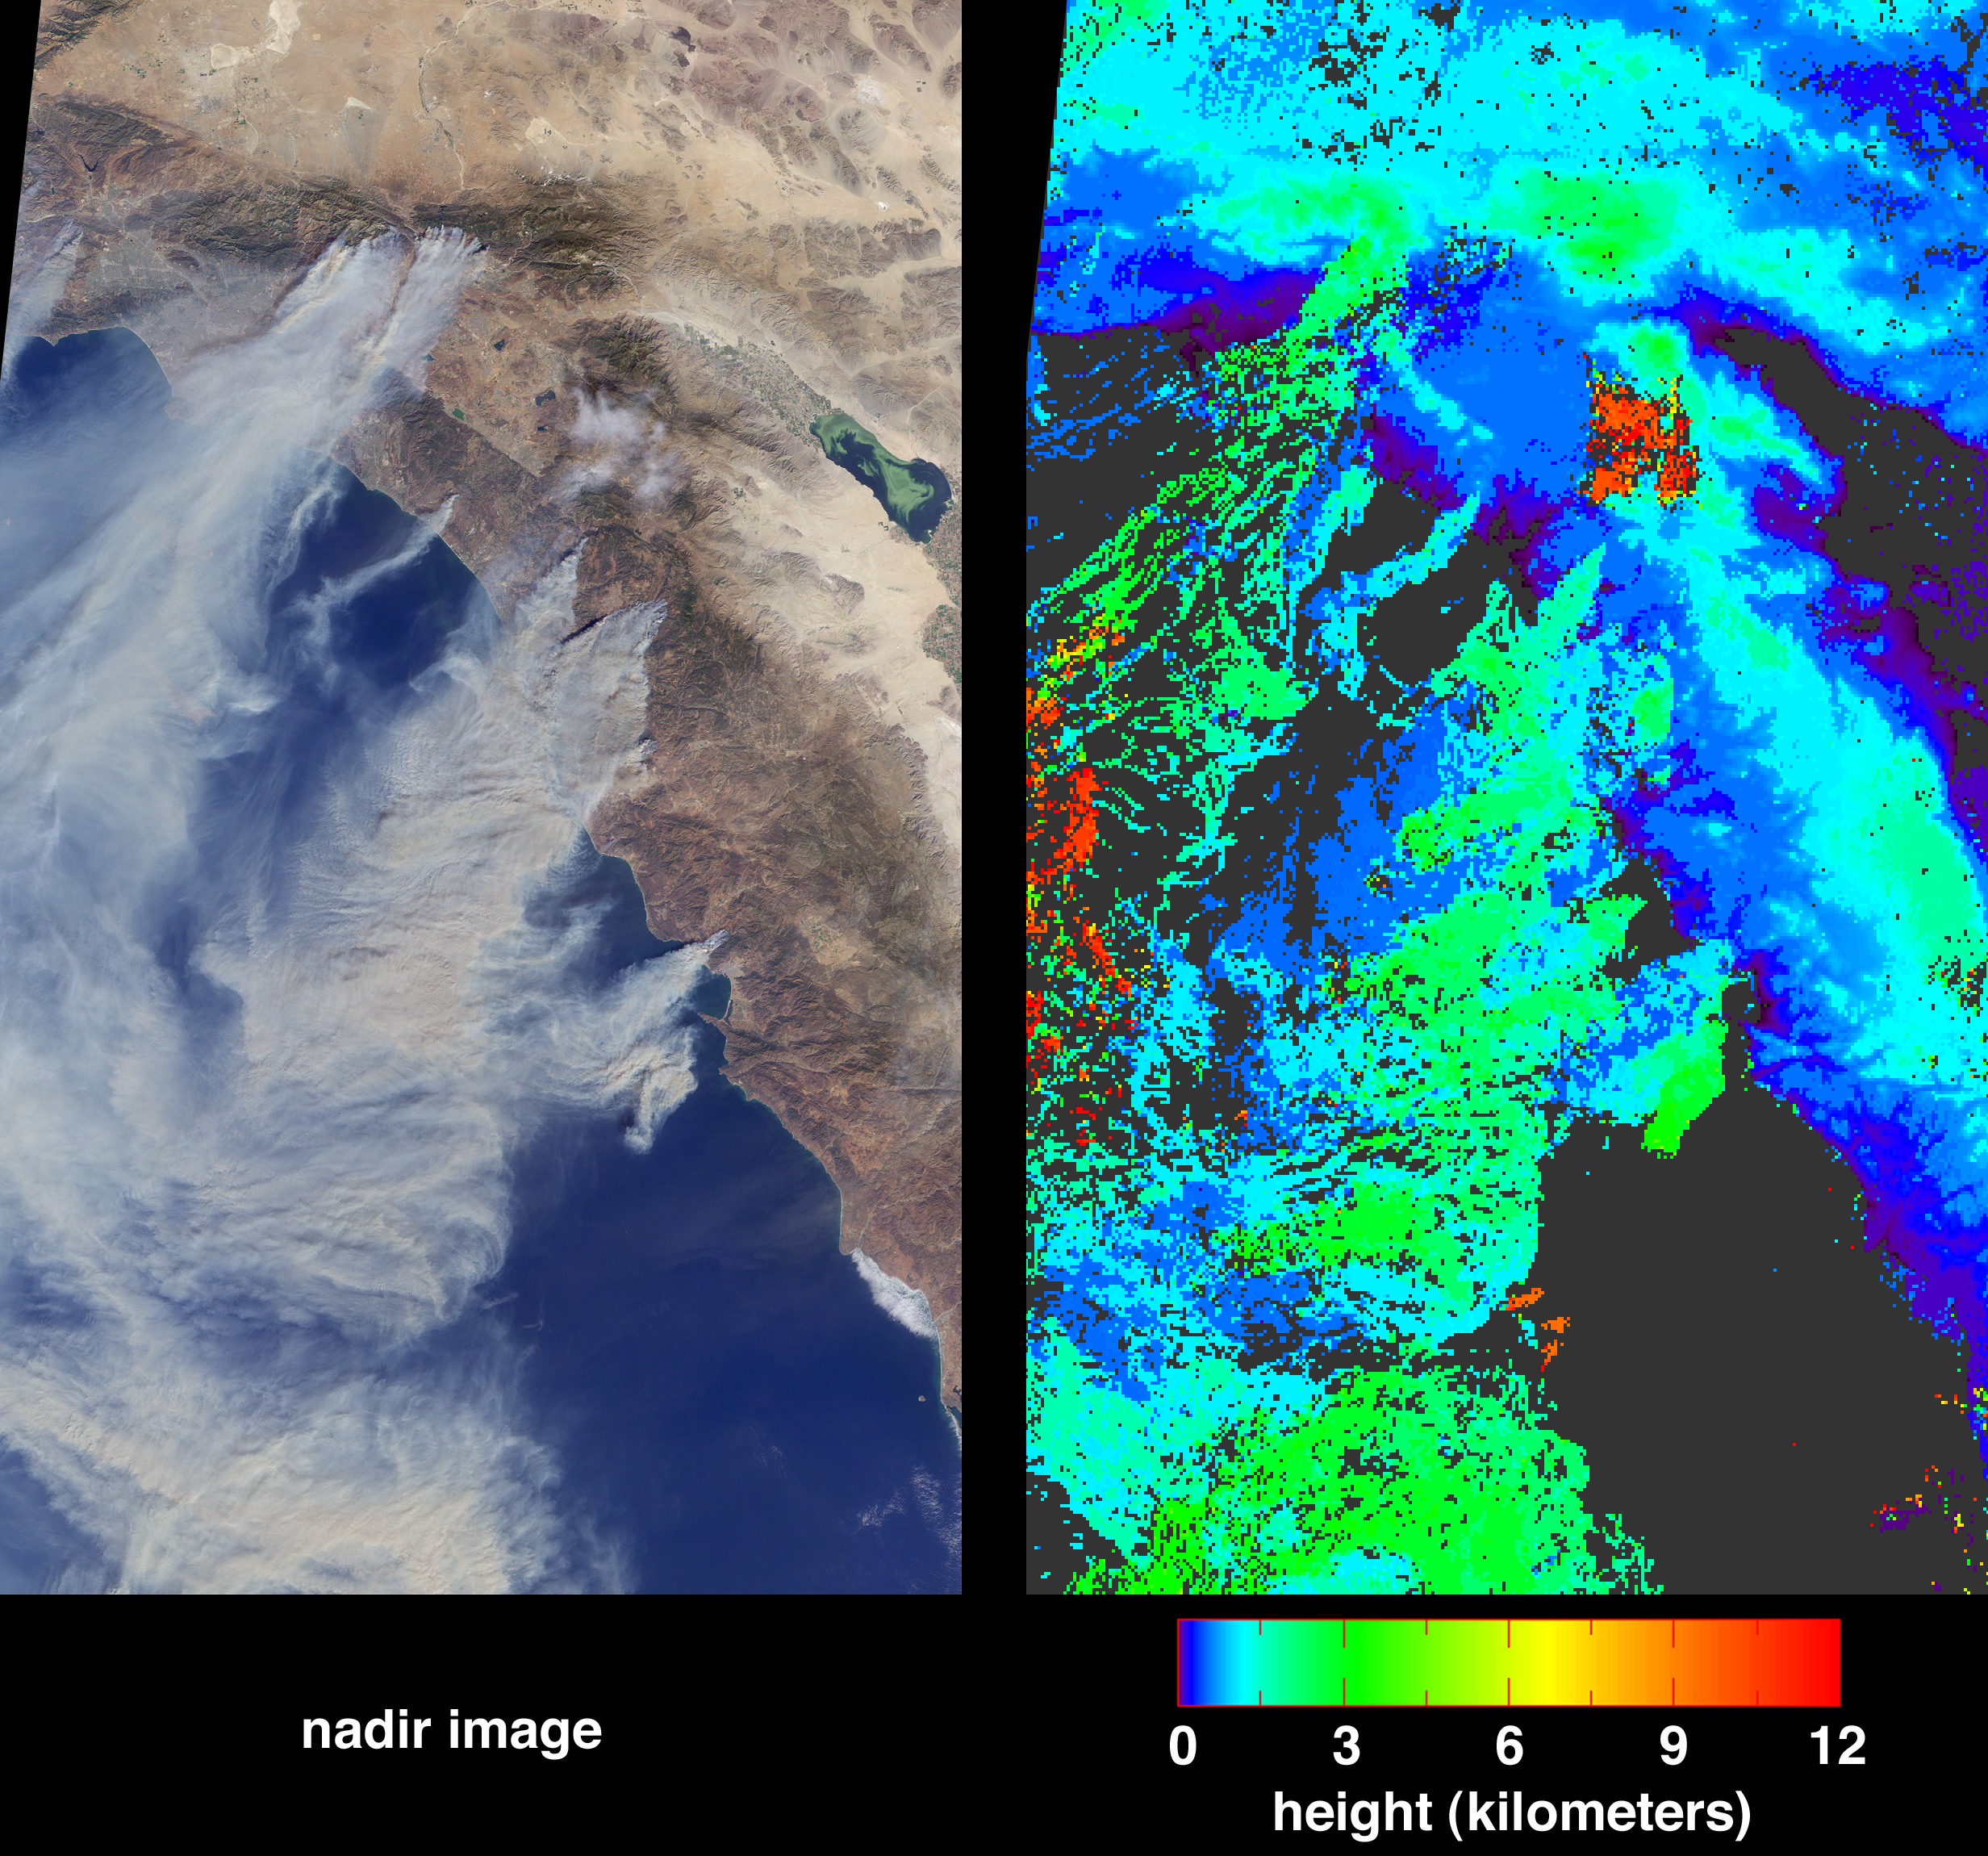

Wildfires Rage in Southern California

Large plumes of smoke rising from devastating wildfires burning near Los Angeles and San Diego on Sunday, October 26, 2003, are highlighted in this set of images from the Multi-angle Imaging SpectroRadiometer (MISR). These images include a natural color view from MISR’s nadir camera (left) and an automated stereo height retrieval (right). The tops of the smoke plumes range in altitude from 500 – 3000 meters, and the stereo retrieval clearly differentiates the smoke from patches of high-altitude cirrus. Plumes are apparent from fires burning near the California-Mexico border, San Diego, Camp Pendleton, the foothills of the San Bernardino Mountains, and in and around Simi Valley. The majority of the smoke is coming from the fires near San Diego and the San Bernardino Mountains.

The Multiangle Imaging Spectro Radiometer observes the daylit Earth continuously and every 9 days views the entire globe between 82° north and 82° south latitude. These data products were generated from a portion of the imagery acquired during Terra orbit 20510. The panels cover an area of 329 kilometers x 543 kilometers, and utilize data from blocks 62 to 66 within World Reference System-2 path 40.

MISR was built and is managed by NASA’s Jet Propulsion Laboratory, Pasadena, CA, for NASA’s Office of Earth Science, Washington, DC. The Terra satellite is managed by NASA’s Goddard Space Flight Center, Greenbelt, MD. JPL is a division of the California Institute of Technology.

Credit: NASA/GSFC/LaRC/JPL, MISR Team.